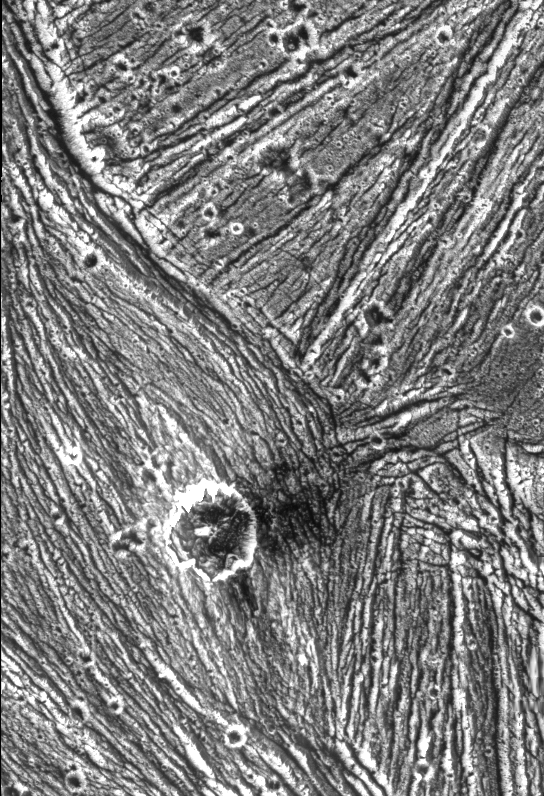

Ganymede – Mixture of Terrains and Large Impact Crater in Uruk Sulcus Region

A mixture of terrains studded with a large impact crater is shown in this view of the Uruk Sulcus region of Jupiter’s moon Ganymede taken by NASA’s Galileo spacecraft during its first flyby of the planet-sized moon on June 27, 1996. The image shows fine details of bright areas that make up about half of the surface of Ganymede. Pock-marked, ancient, heavily cratered terrain is seen at the top; it is cut by younger, line-like structures in the lower left of the image. The bright, circular feature in the lower middle is an impact crater with some dark ejecta superimposed on the linear ridges. These types of relationships revealed by Galileo allow scientists to work out the complex geologic history of Ganymede. In this view, north is to the top and the sun illuminates the surface from the lower left nearly overhead. The area shown, at latitude 10 degrees north, longitude 168 degrees west, is about 59 by 40 kilometers (36 by 25 miles), and the resolution is 74 meters (80 yards) per picture element. The image was taken on June 27 at a range of 7,448 kilometers (4.628 miles). The Jet Propulsion Laboratory manages the Galileo mission for NASA’s Office of Space Science.

Credit: NASA/JPL